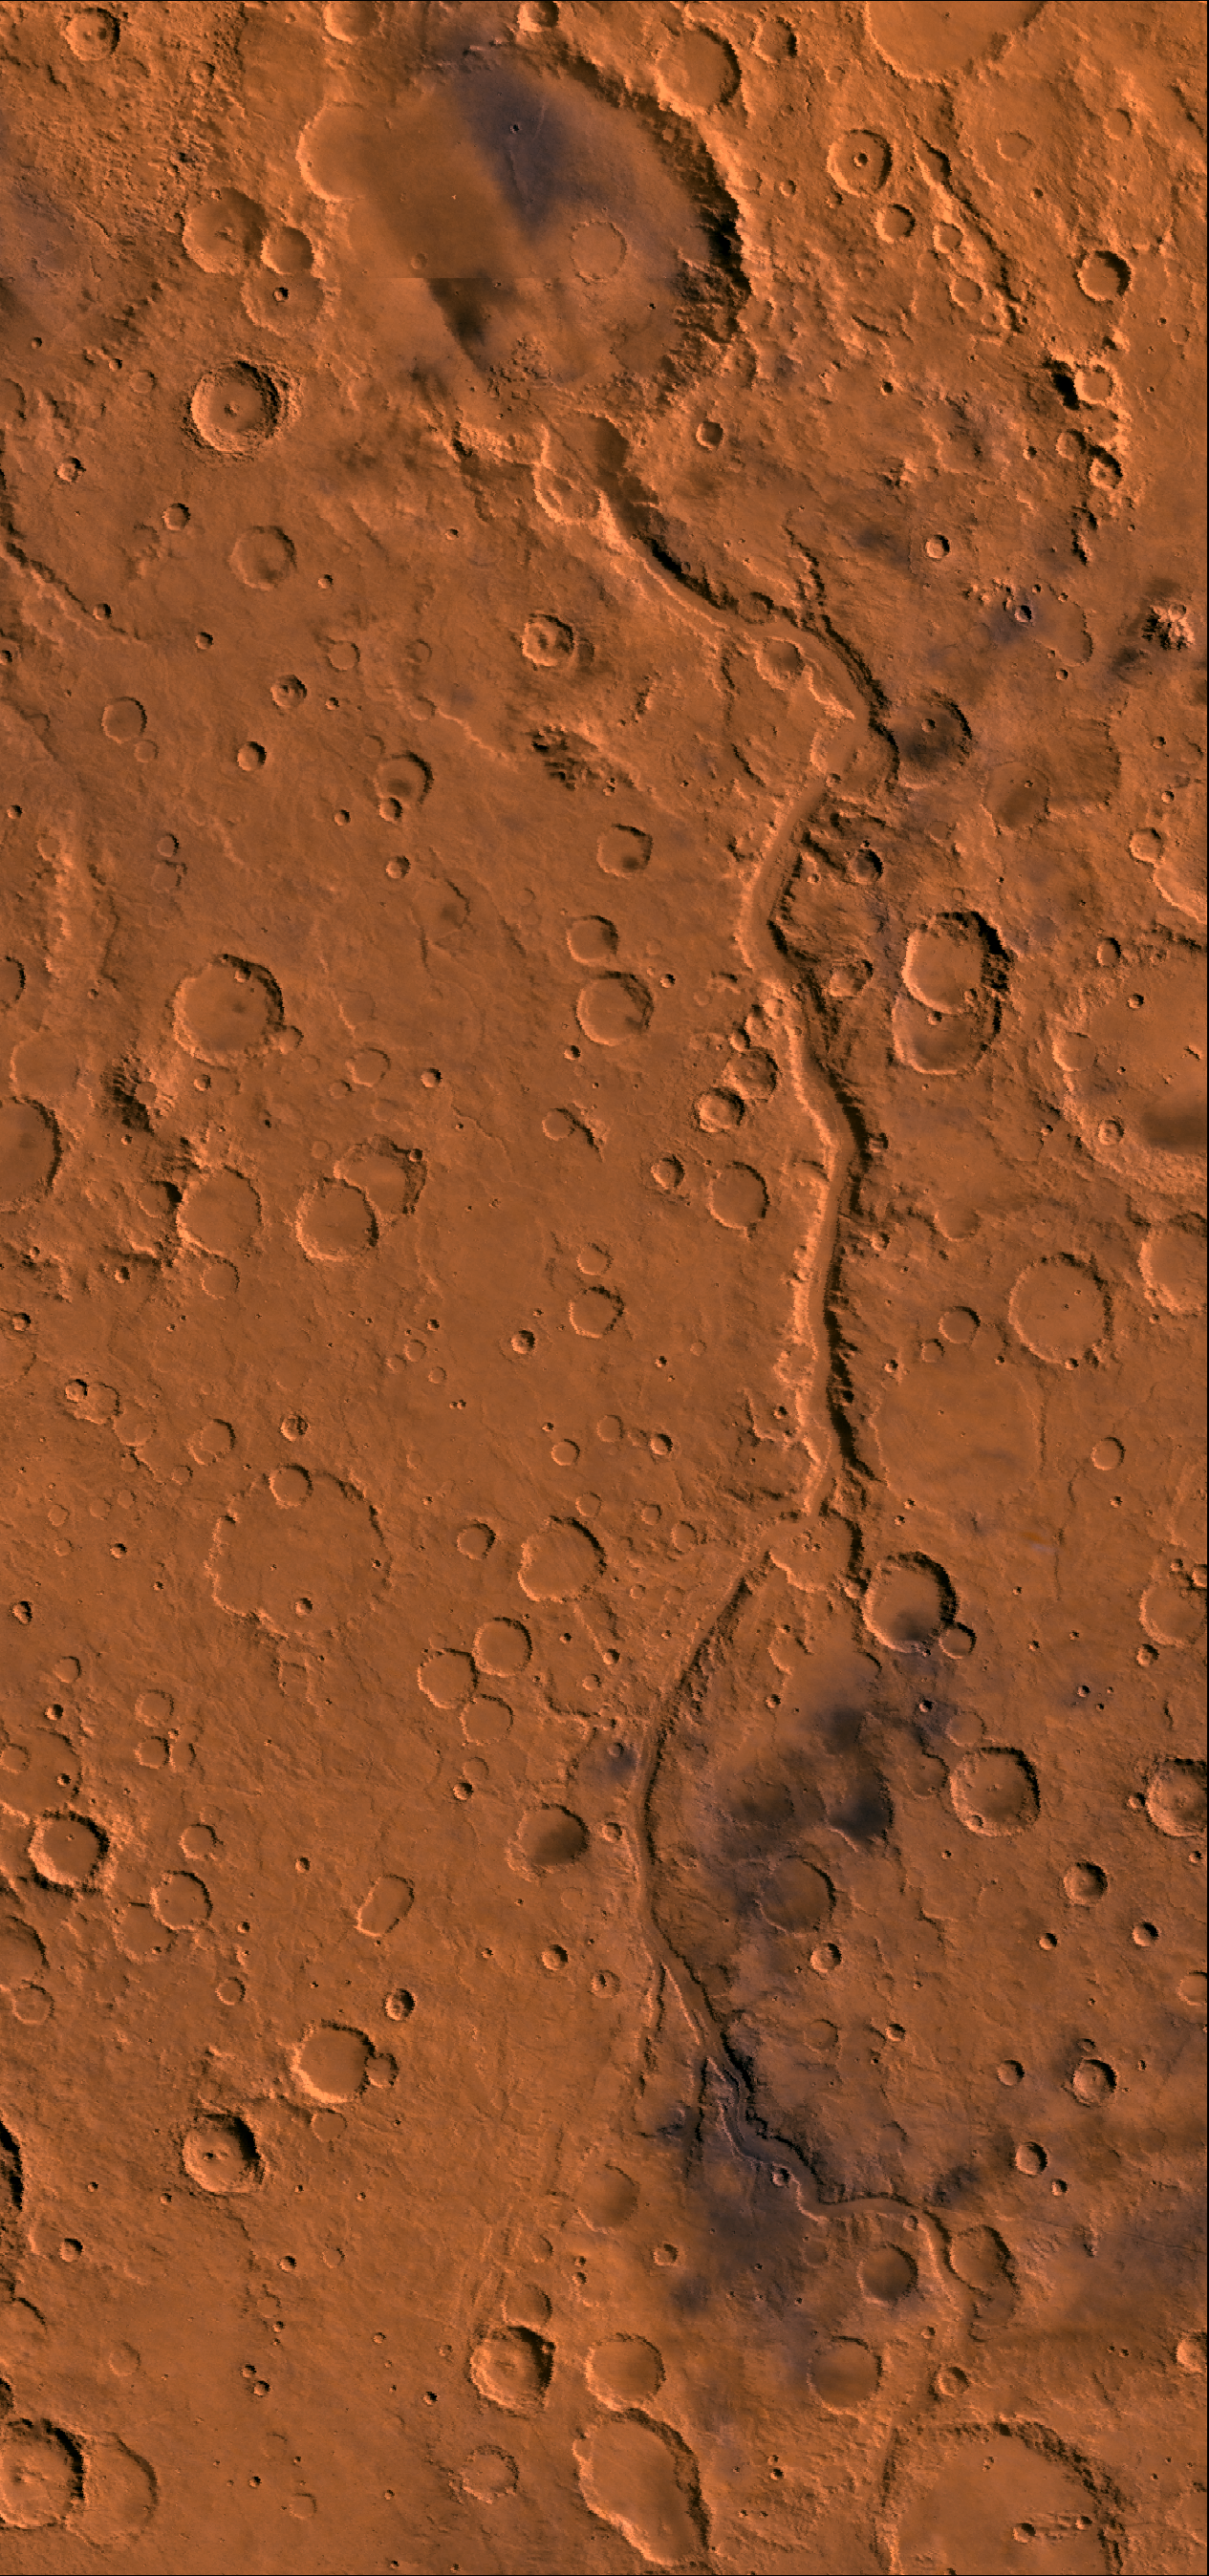

Ma’adim Vallis

Color image of Ma’adim Vallis region of Mars; north toward top. Image shows the 600-km-long channel that drained into impact crater Gusev. Crater Gusev is about 160 km in diameter. This image is a composite of Viking medium-resolution images in black and white and low-resolution images in color. The image extends from latitude 13 degrees S. to 29 degrees S. and from longitude 180 degrees to 188 degrees; Mercator projection. Ma’adim Vallis is cut into the degraded highlands of Mars and has morphologic characteristics of terrestrial river beds, including the well-developed dentritic tributaries that constitute an integrated river system. However, the junction angles between tributaries commonly show a wide variation, which gives the channel system a more random directional pattern than typical terrestrial drainage networks. Topographic contours suggest a large drainage basin once existed for this channel. Gradients for the channel are high, about 0.007, over the central 300 km of its length; this is about two times that of the upper 450 km of the Colorado River. In places, some tributaries are discontinuous, perhaps indicating burial by more recent material. After the channel breaches Gusev it appears to end within the crater. Termination may have resulted from burial by younger deposits or perhaps the flow percolated into the surface materials and continued underground.

Credit: NASA/JPL/USGS